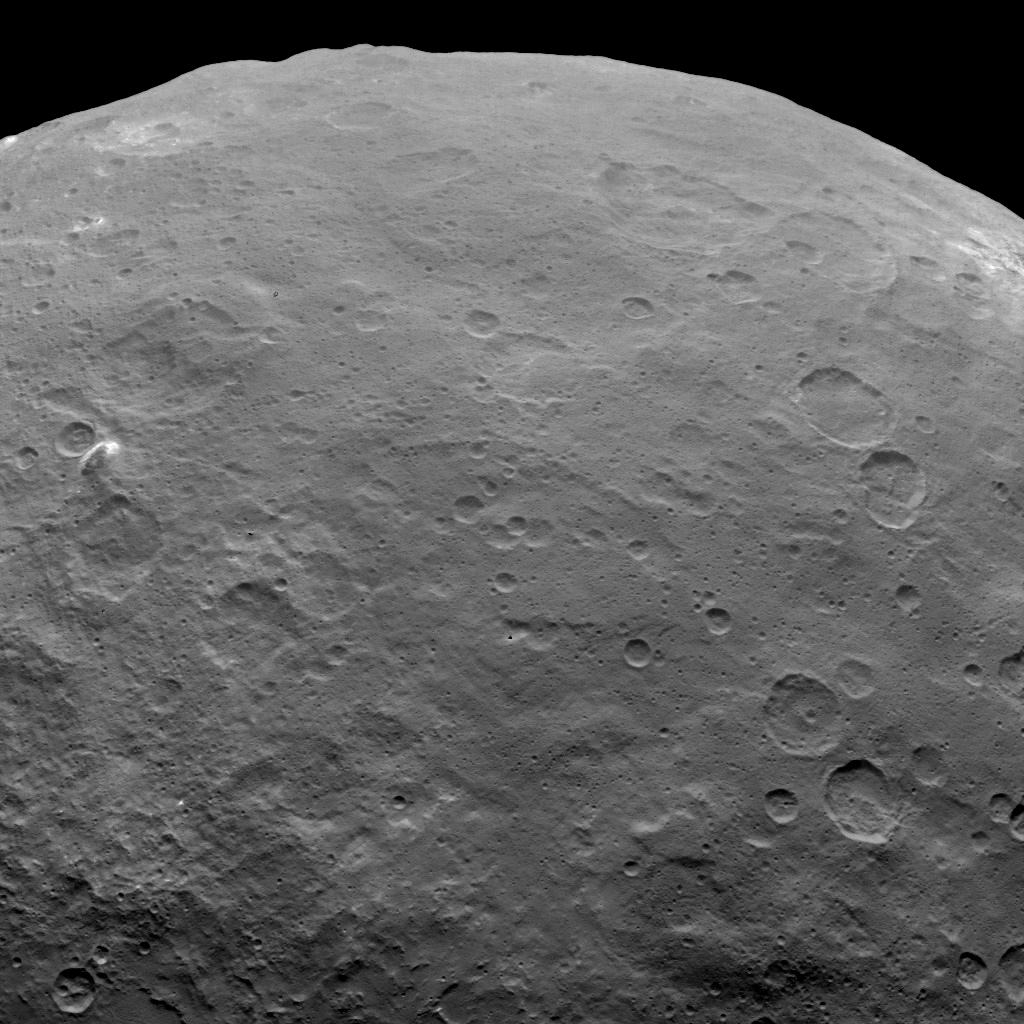

Dawn Survey Orbit Image 47

This image, taken by NASA’s Dawn spacecraft, shows Ceres from an altitude of 2,700 miles (4,400 kilometers). The image, with a resolution of 1,400 feet (410 meters) per pixel, was taken on June 6, 2015. A mountain that is 4 miles (6 kilometers) high can be seen on the left. The western edge of Haulani crater can be seen on the upper right at the limb.

Dawn’s mission is managed by JPL for NASA’s Science Mission Directorate in Washington. Dawn is a project of the directorate’s Discovery Program, managed by NASA’s Marshall Space Flight Center in Huntsville, Alabama. UCLA is responsible for overall Dawn mission science. Orbital ATK, Inc., in Dulles, Virginia, designed and built the spacecraft. The German Aerospace Center, the Max Planck Institute for Solar System Research, the Italian Space Agency and the Italian National Astrophysical Institute are international partners on the mission team.

Credit: NASA/JPL-Caltech/UCLA/MPS/DLR/IDA